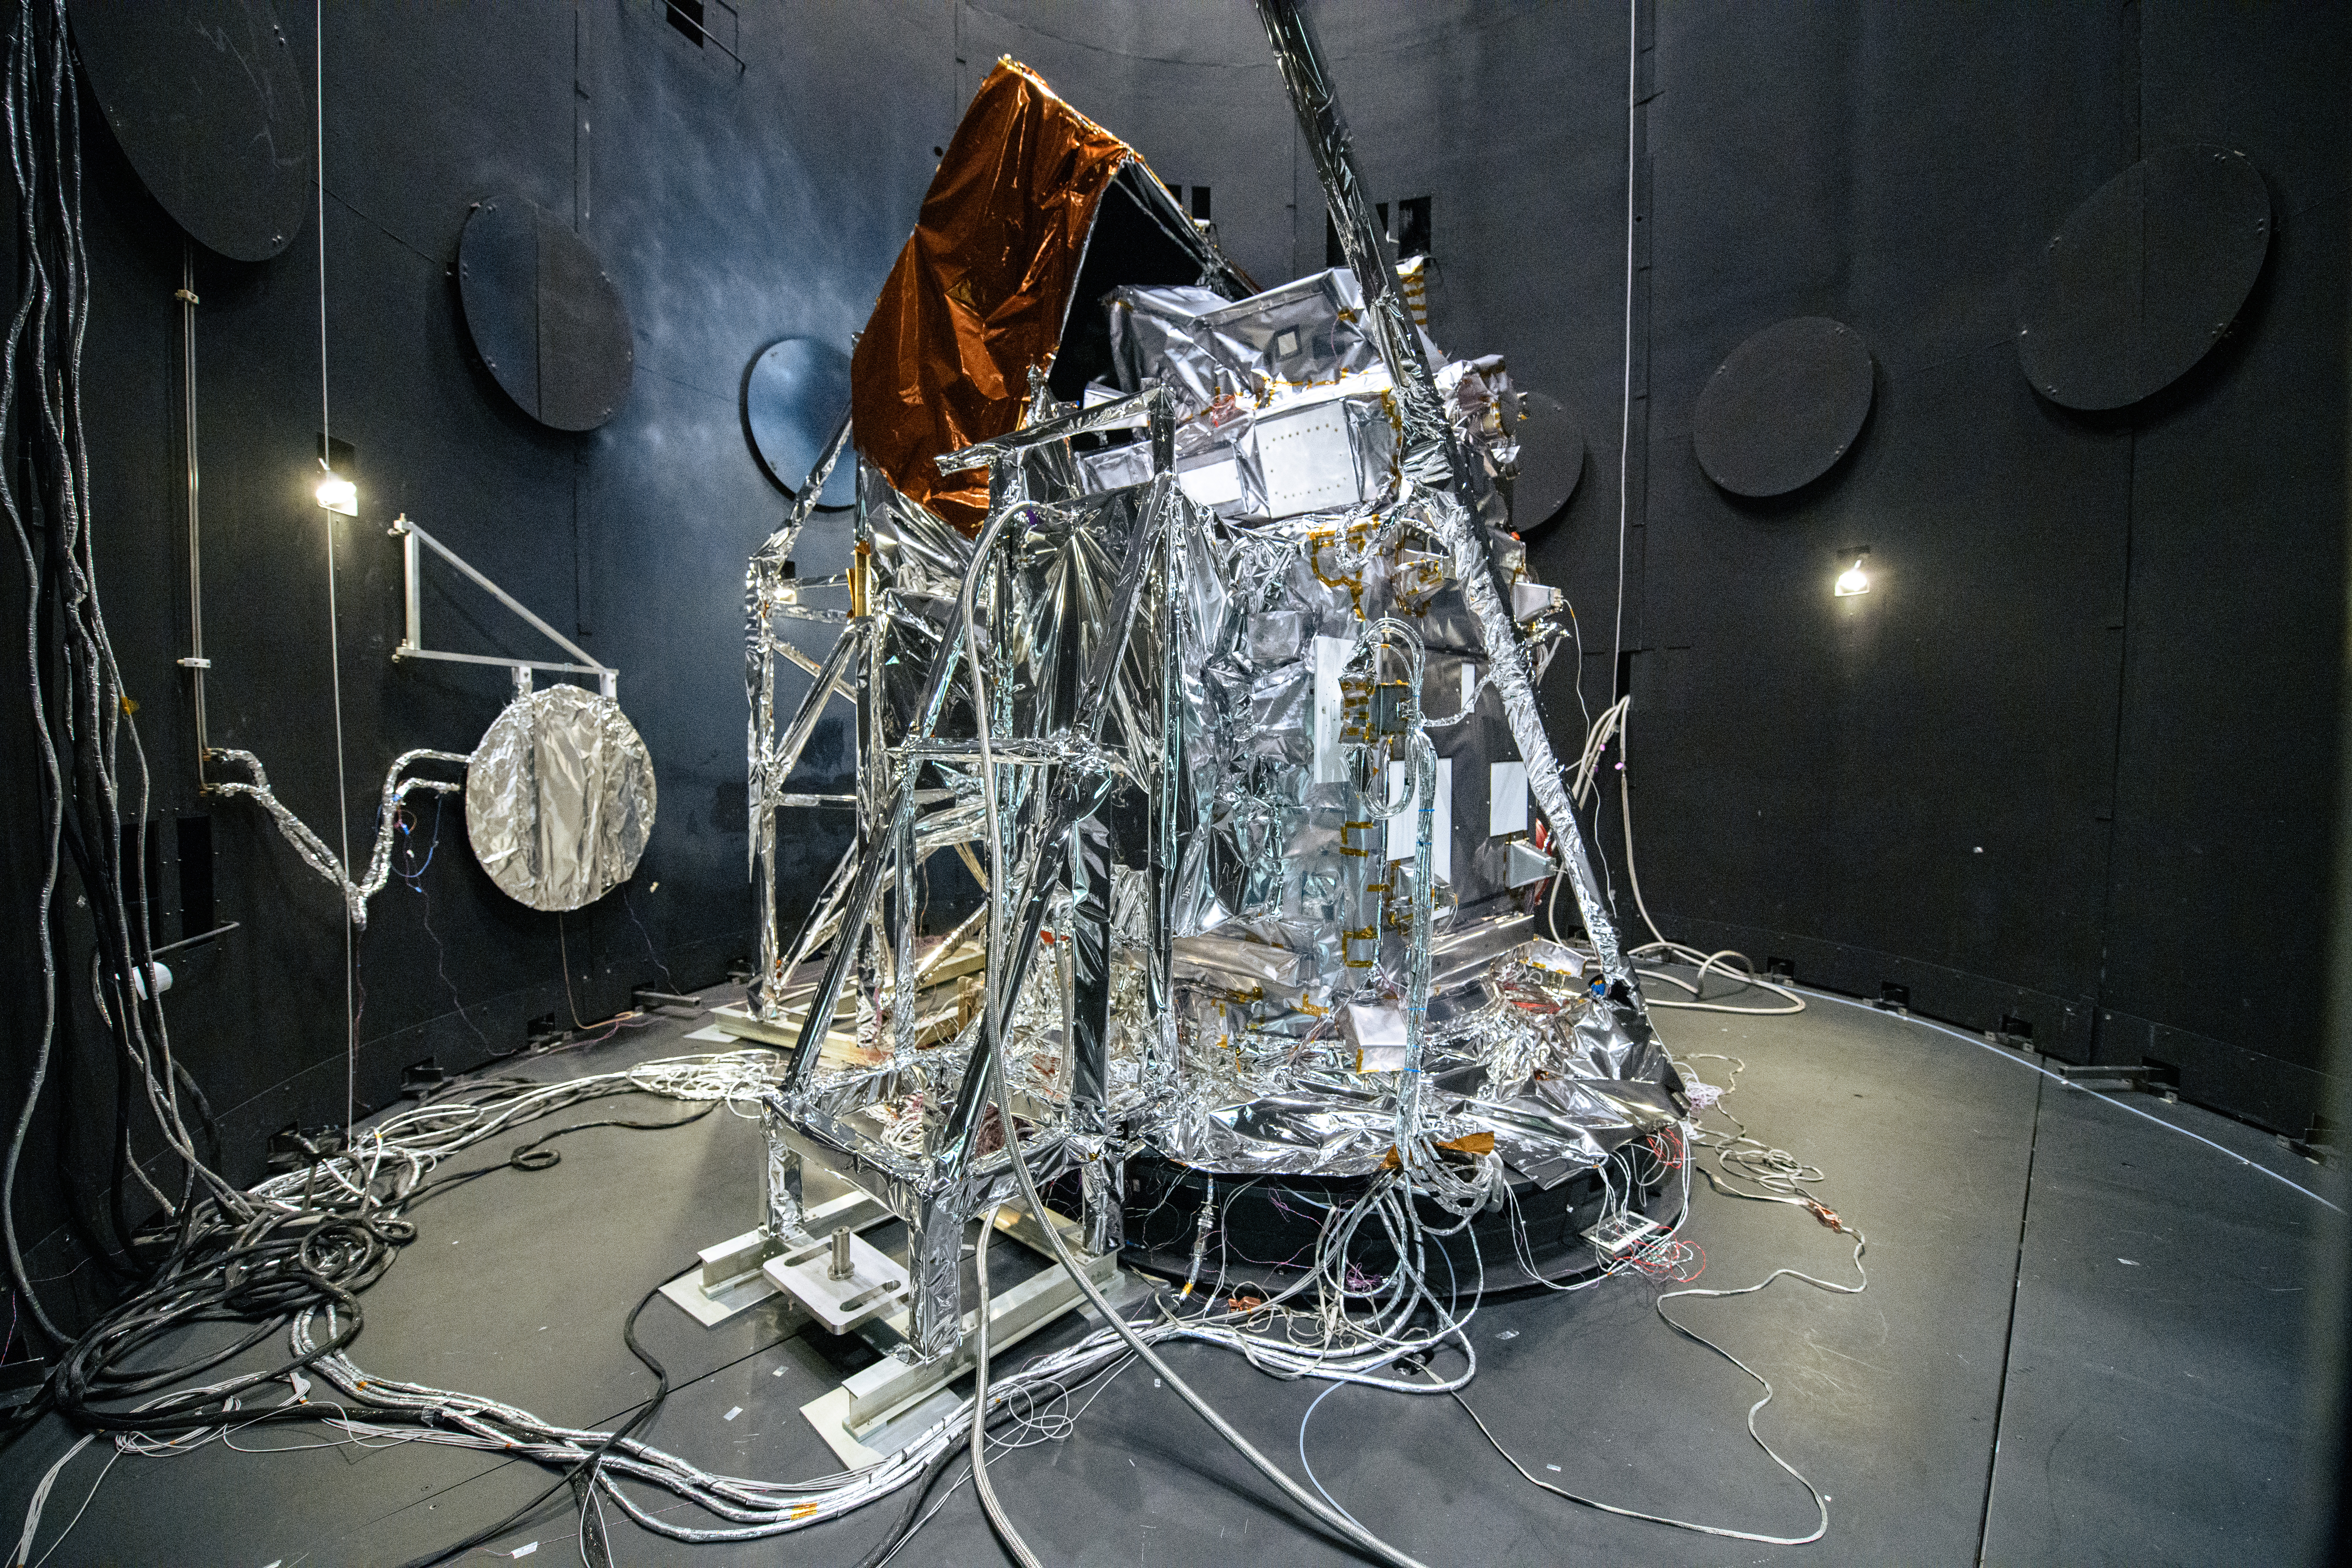

The Plankton, Aerosol, Cloud, ocean Ecosystem (PACE) Observatory inside the Space Environment Simulator (SES) thermal vacuuum chamber before thermal environmental testing at NASA's Goddard Space Flight Center in Greenbelt, Maryland on June 17th, 2023. PACE's unprecedented spectral coverage will provide the first-ever global measurements designed to identify phytoplankton community composition. The mission will make global ocean color measurements, using the Ocean Color Instrument (OCI), to provide extended data records on ocean ecology and global biogeochemistry along with polarimetry measurements, using the Spectro-polarimeter for Planetary Exploration (SPEXone) and the Hyper Angular Research Polarimeter (HARP2) to provide extended data records on clouds and aerosols. The Earth-observing satellite mission, built at Goddard Space Flight Center in Greenbelt, MD, will continue and advance observations of global ocean color, biogeochemistry, and ecology, as well as the carbon cycle, aerosols and clouds.

Credit: NASA / Denny Henry